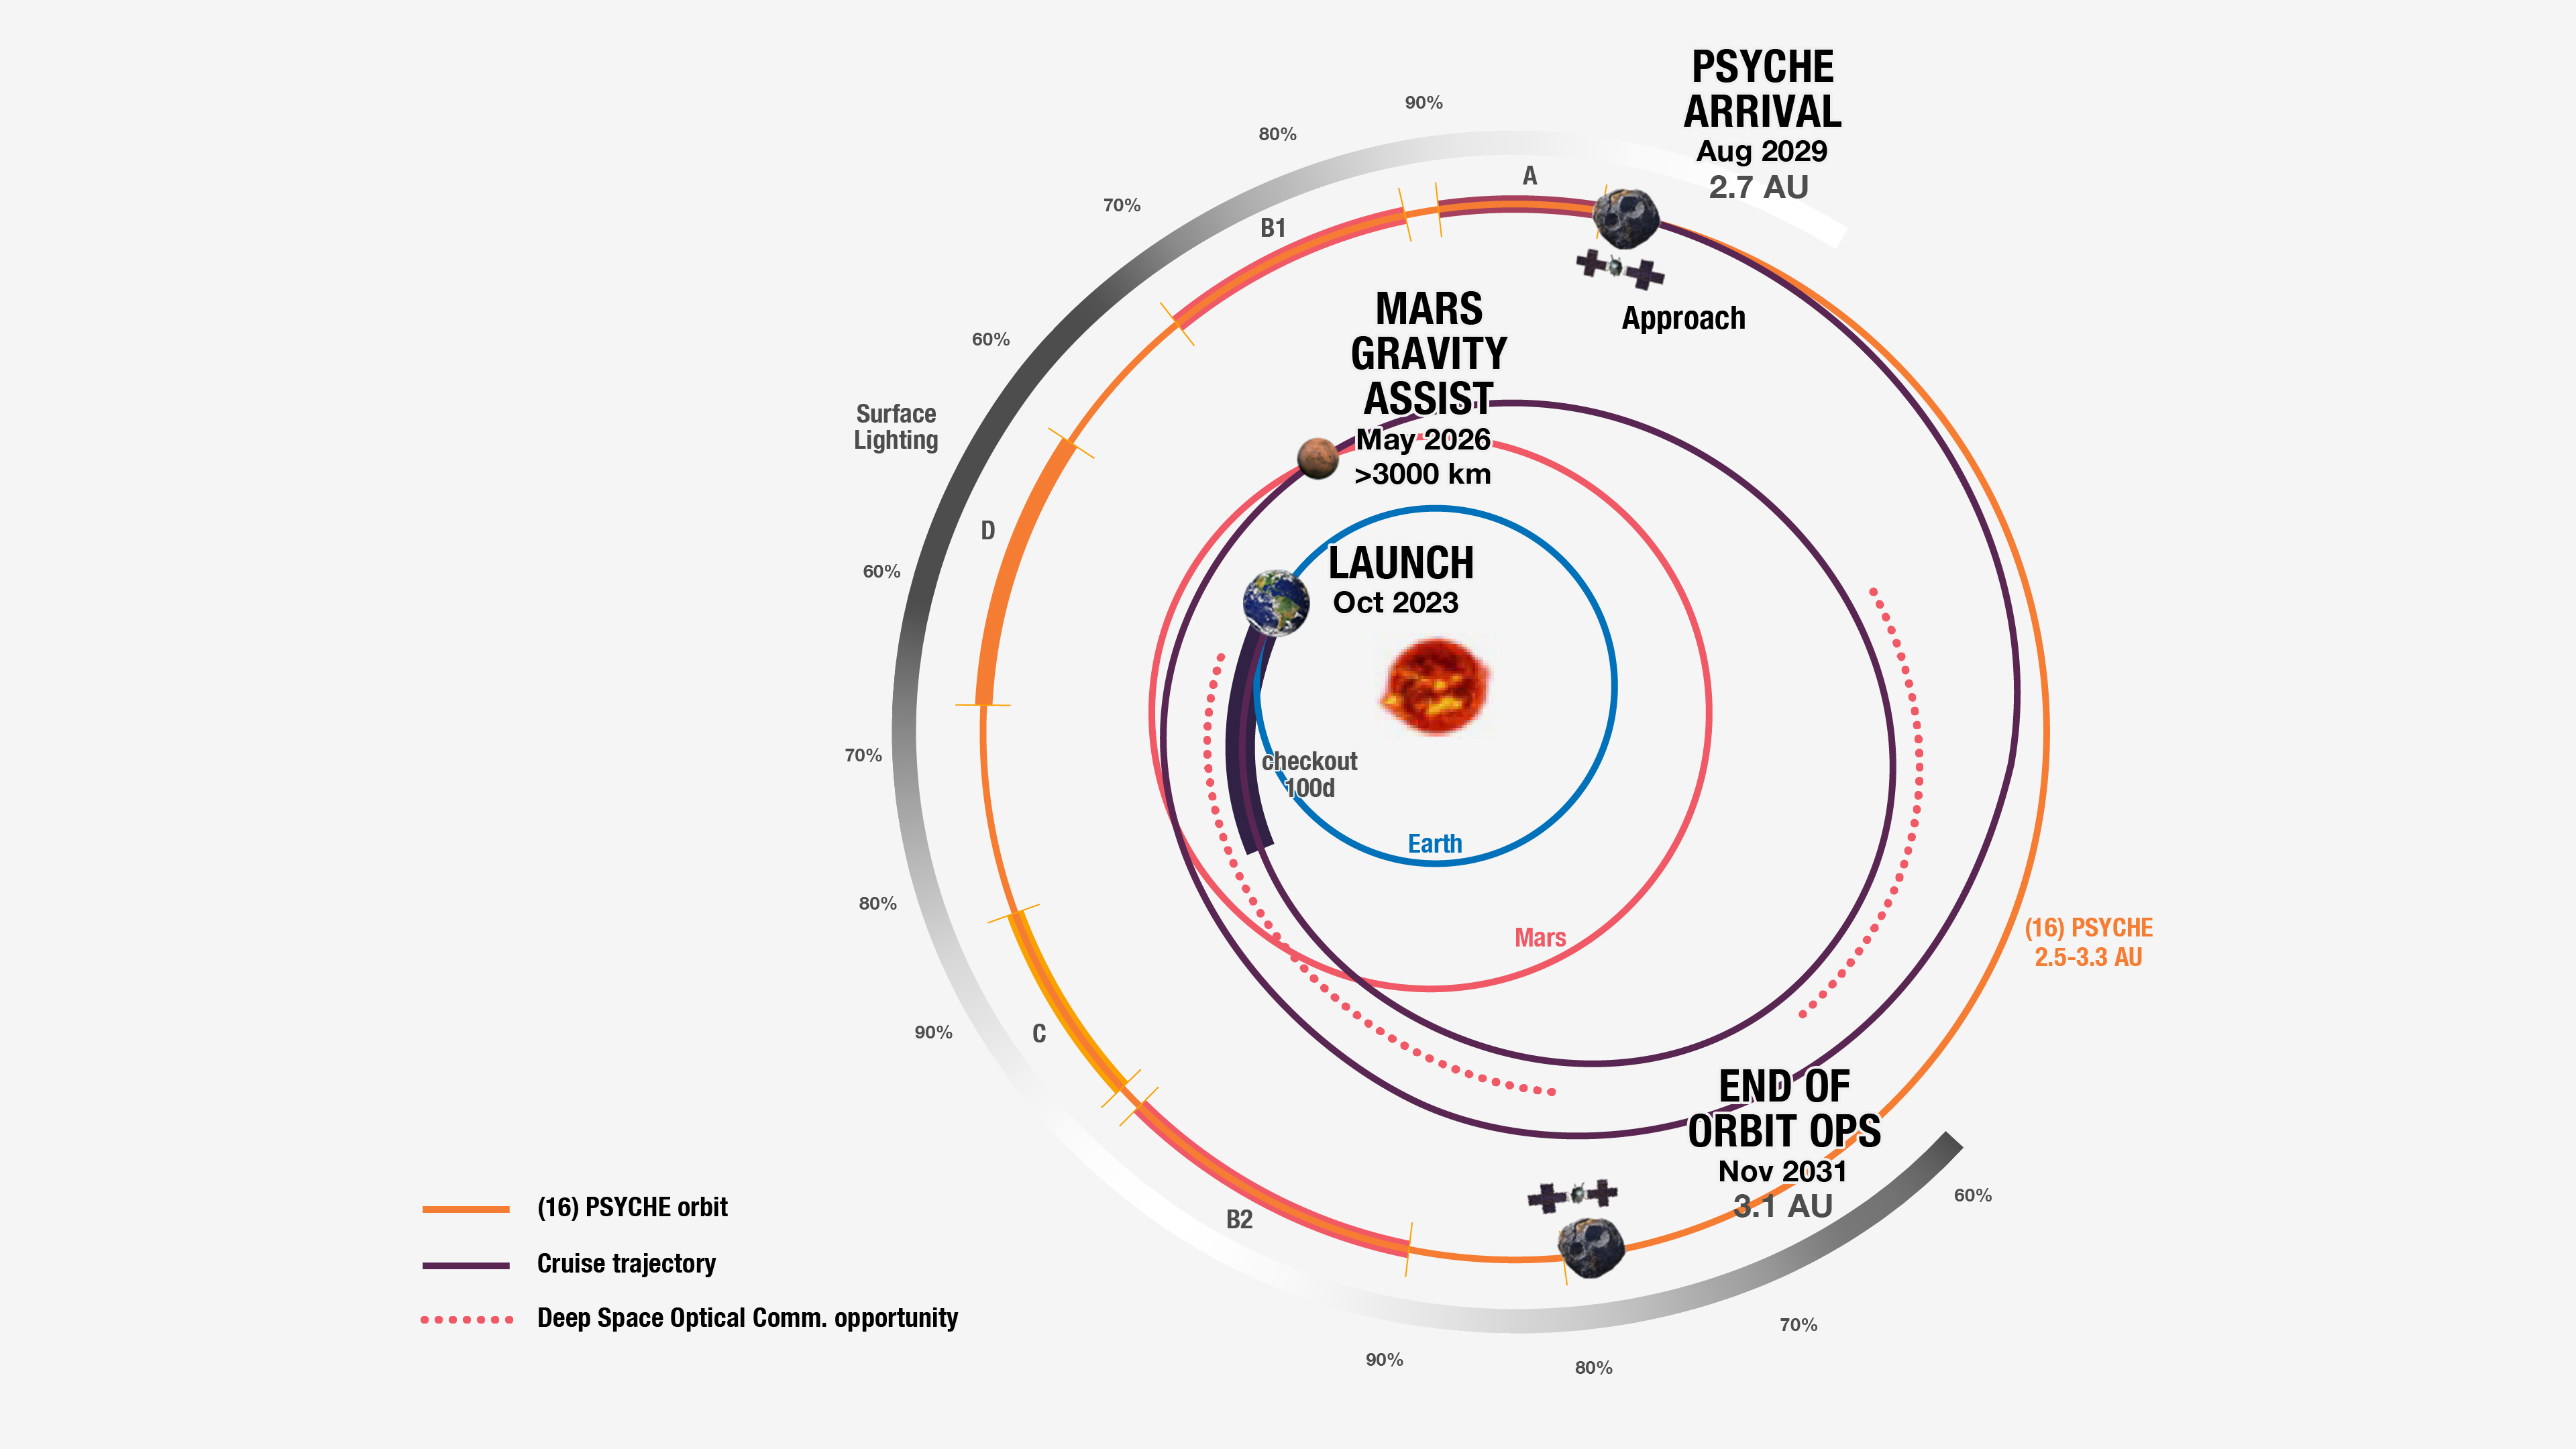

Psyche’s Mission Plan

NASA’s Psyche spacecraft takes a spiral path to the asteroid Psyche, as depicted in this graphic that shows the path from above the plane of the planets, labeled with key milestones of the prime mission. The test periods for NASA’s Deep Space Optical Communications (DSOC) technology demonstration are indicated with red dots.

This graphic has been updated to reflect a launch scheduled for October 2023.

After launch, the Psyche spacecraft is expected to fly by Mars in May 2026. (The spacecraft’s trajectory from Earth to the asteroid is shown in dark purple.) Harnessing the Red Planet’s gravity, Psyche will use the speed at which Mars travels around the Sun to increase the spacecraft’s own speed and change its direction without using much propellant. This effect is similar to how a ball thrown at a moving train will bounce off the train in another direction at a higher speed.

Psyche will travel into the main asteroid belt, where the gravity of its namesake asteroid is expected to capture the spacecraft in July 2029. The spacecraft’s orbital operations start in August 2029 (marked here as “Psyche arrival”).

The spacecraft’s various orbits around the asteroid are named alphabetically from highest (A) to lowest (D), but they don’t proceed in alphabetical order. Rather, they proceed based on the changing amount of sunlight illuminating the asteroid’s surface during observation and the kind of science that can be done. Because sunlight will illuminate less and less of the asteroid’s surface when the first part of Orbit B begins, this orbit is split into two parts, B1 and B2, so that the spacecraft can complete its mapping of the asteroid. A black-and-white arc around the outer edge of the graphic shows how much of the surface will be illuminated during the spacecraft’s time at the asteroid.

Arizona State University leads the Psyche mission. A division of Caltech in Pasadena, NASA’s Jet Propulsion Laboratory is responsible for the mission’s overall management, system engineering, integration and test, and mission operations. Maxar Technologies in Palo Alto, California, provided the high-power solar electric propulsion spacecraft chassis.

JPL also is providing DSOC, which will fly on Psyche in order to test high-data-rate laser communications that could be used by future NASA missions.

Credit: NASA/JPL-Caltech